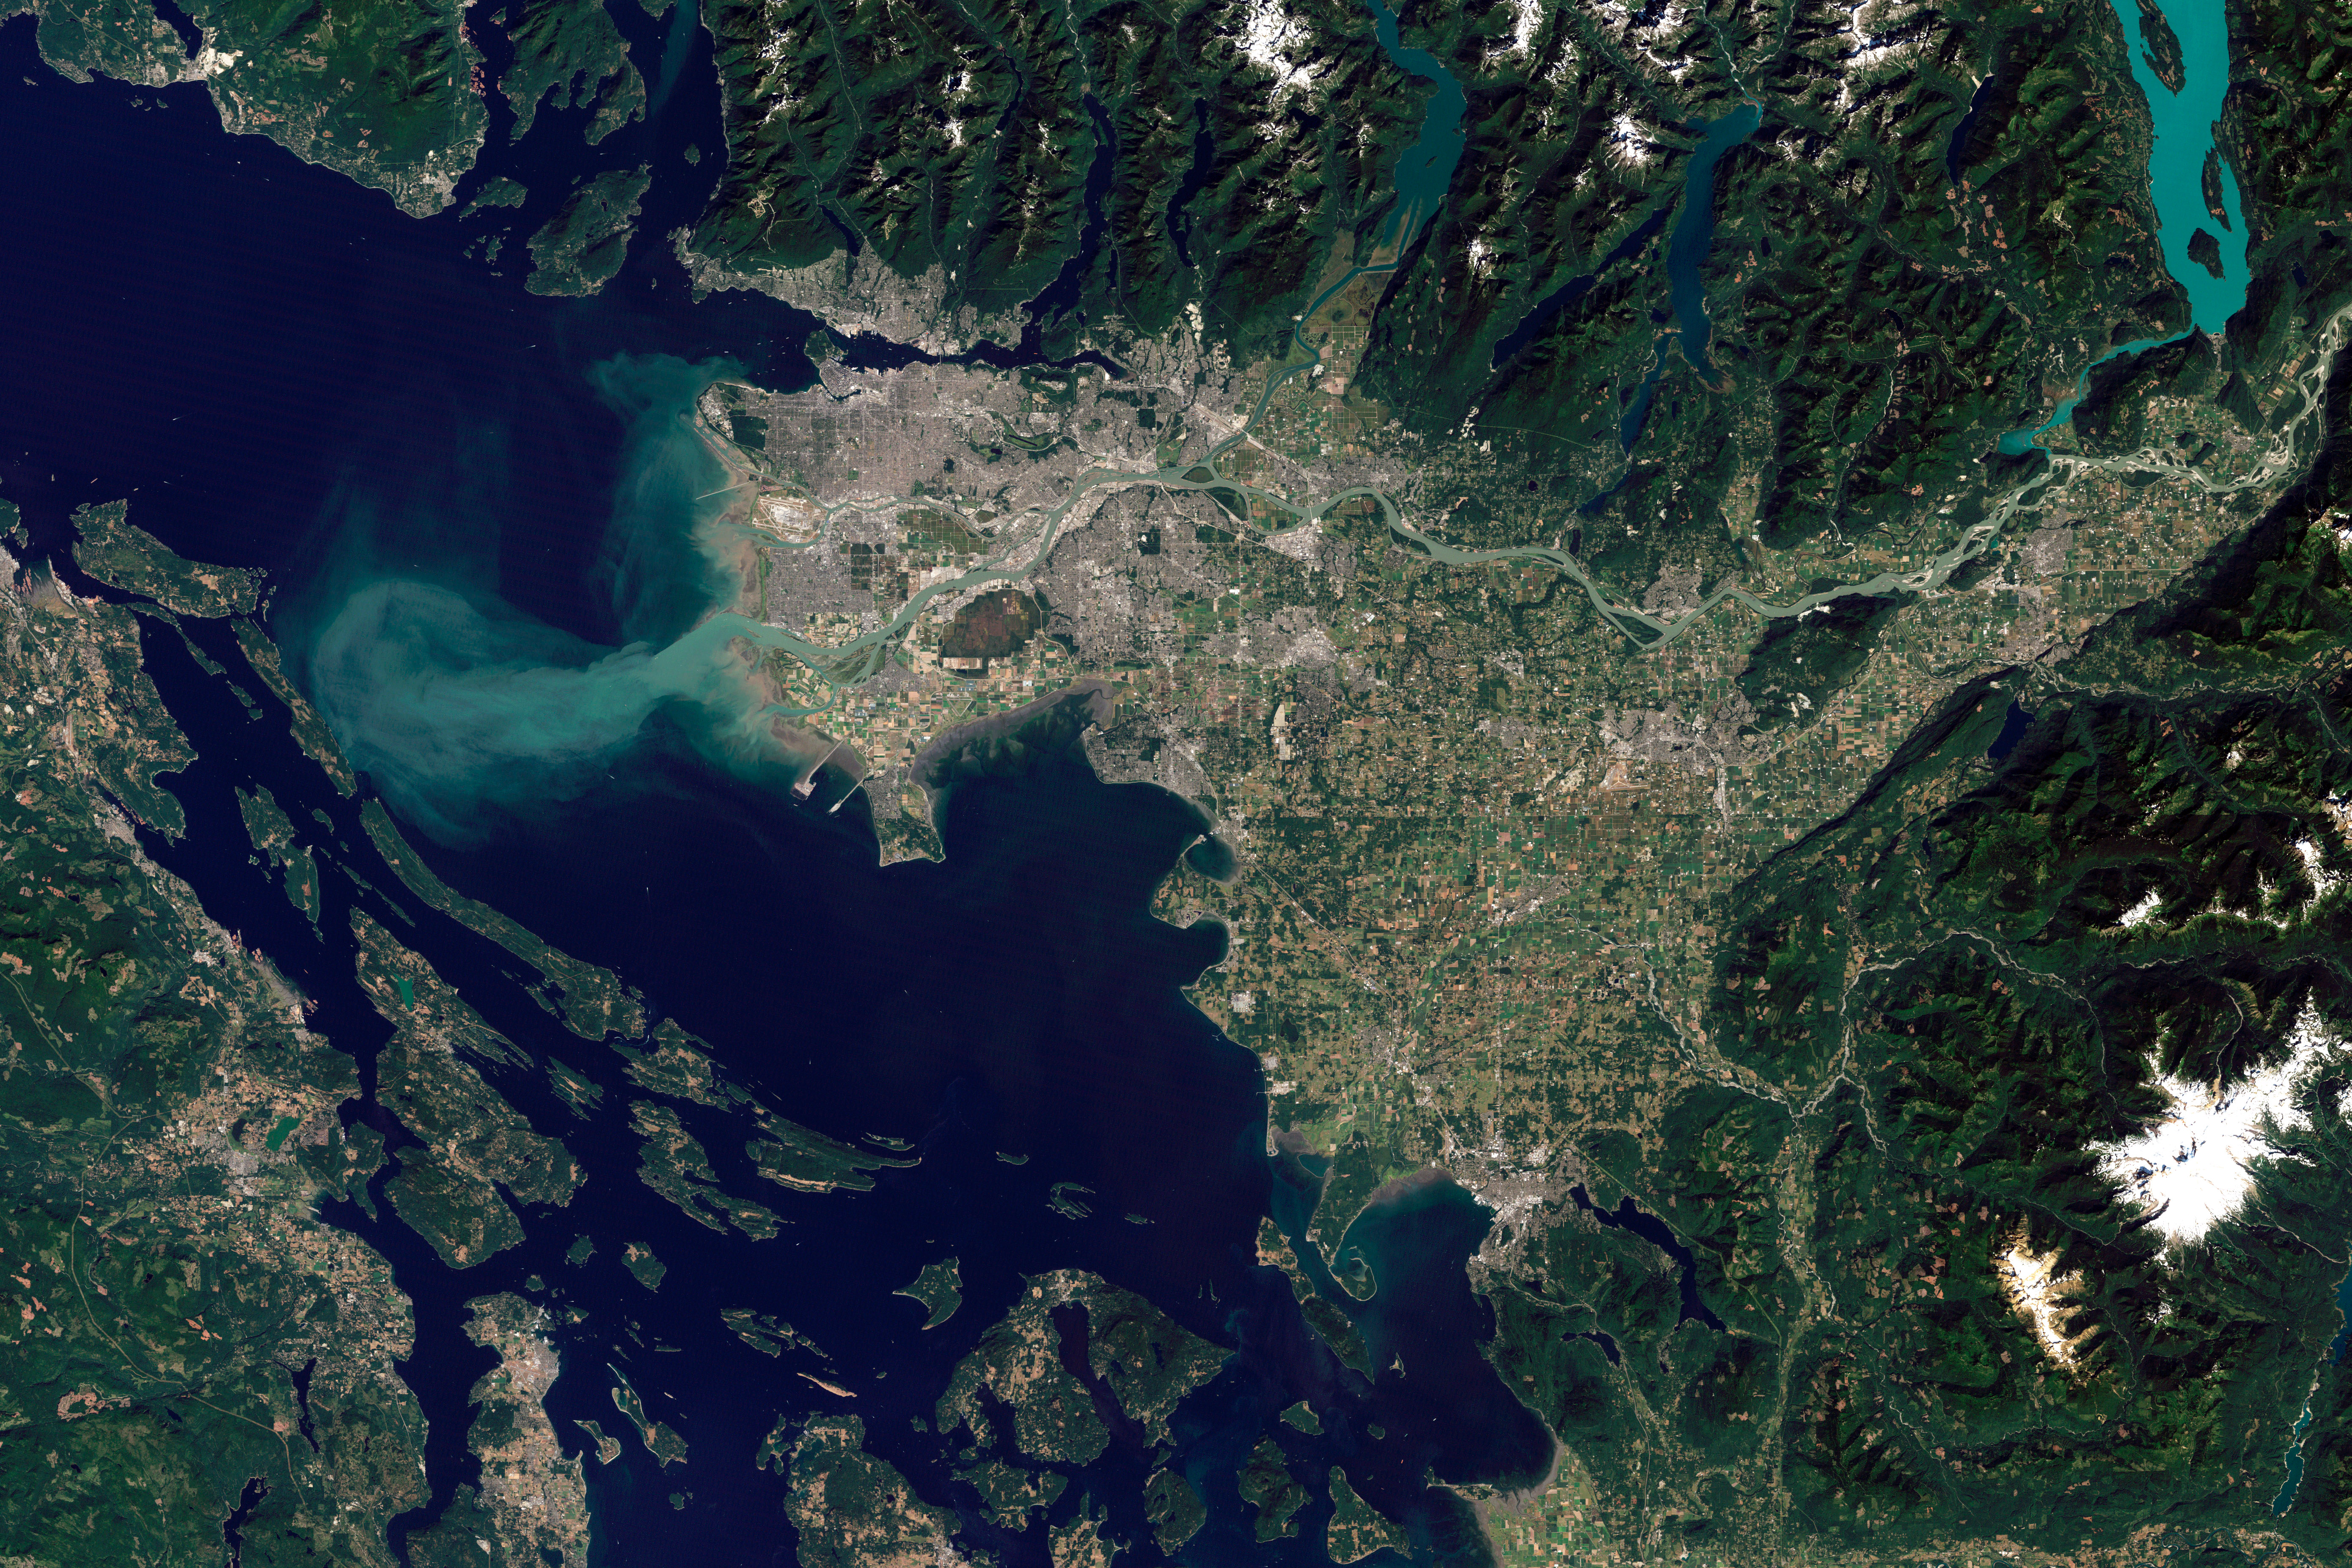

Vancouver, Canada 2010

The Thematic Mapper on the Landsat 5 satellite captured this image of Vancouver on September 7, 2011. Flowing through braided channels, the Fraser River meanders toward the sea, emptying through multiple outlets. Moe info: earthobservatory.nasa.gov/IOTD/view.php?id=77368 NASA Earth Observatory image created by Robert Simmon and Jesse Allen, using Landsat data provided by the United States Geological Survey. Instrument: Landsat 5 - TM

Credit: NASA Earth Observatory